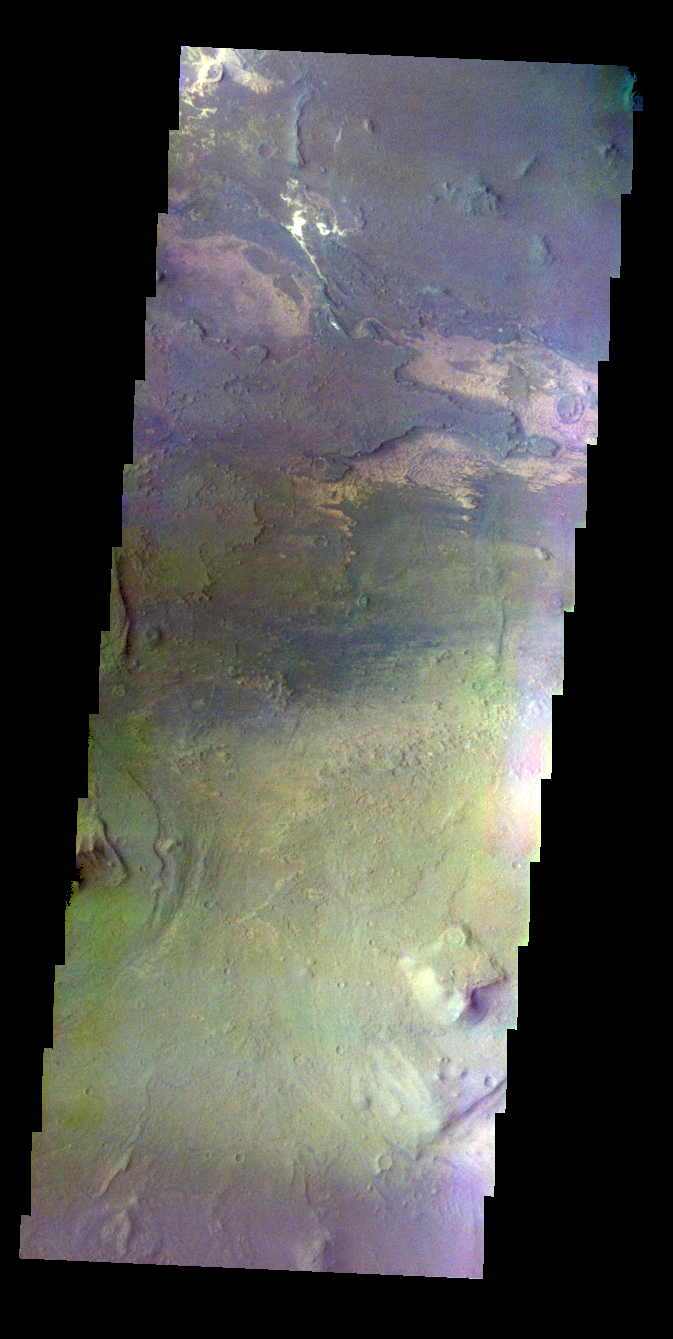

Melas Chasma – False Color

The THEMIS VIS camera contains 5 filters. The data from different filters can be combined in multiple ways to create a false color image. These false color images may reveal subtle variations of the surface not easily identified in a single band image. Today’s false color image shows part of Melas Chasma.

Credit: NASA/JPL-Caltech/ASU